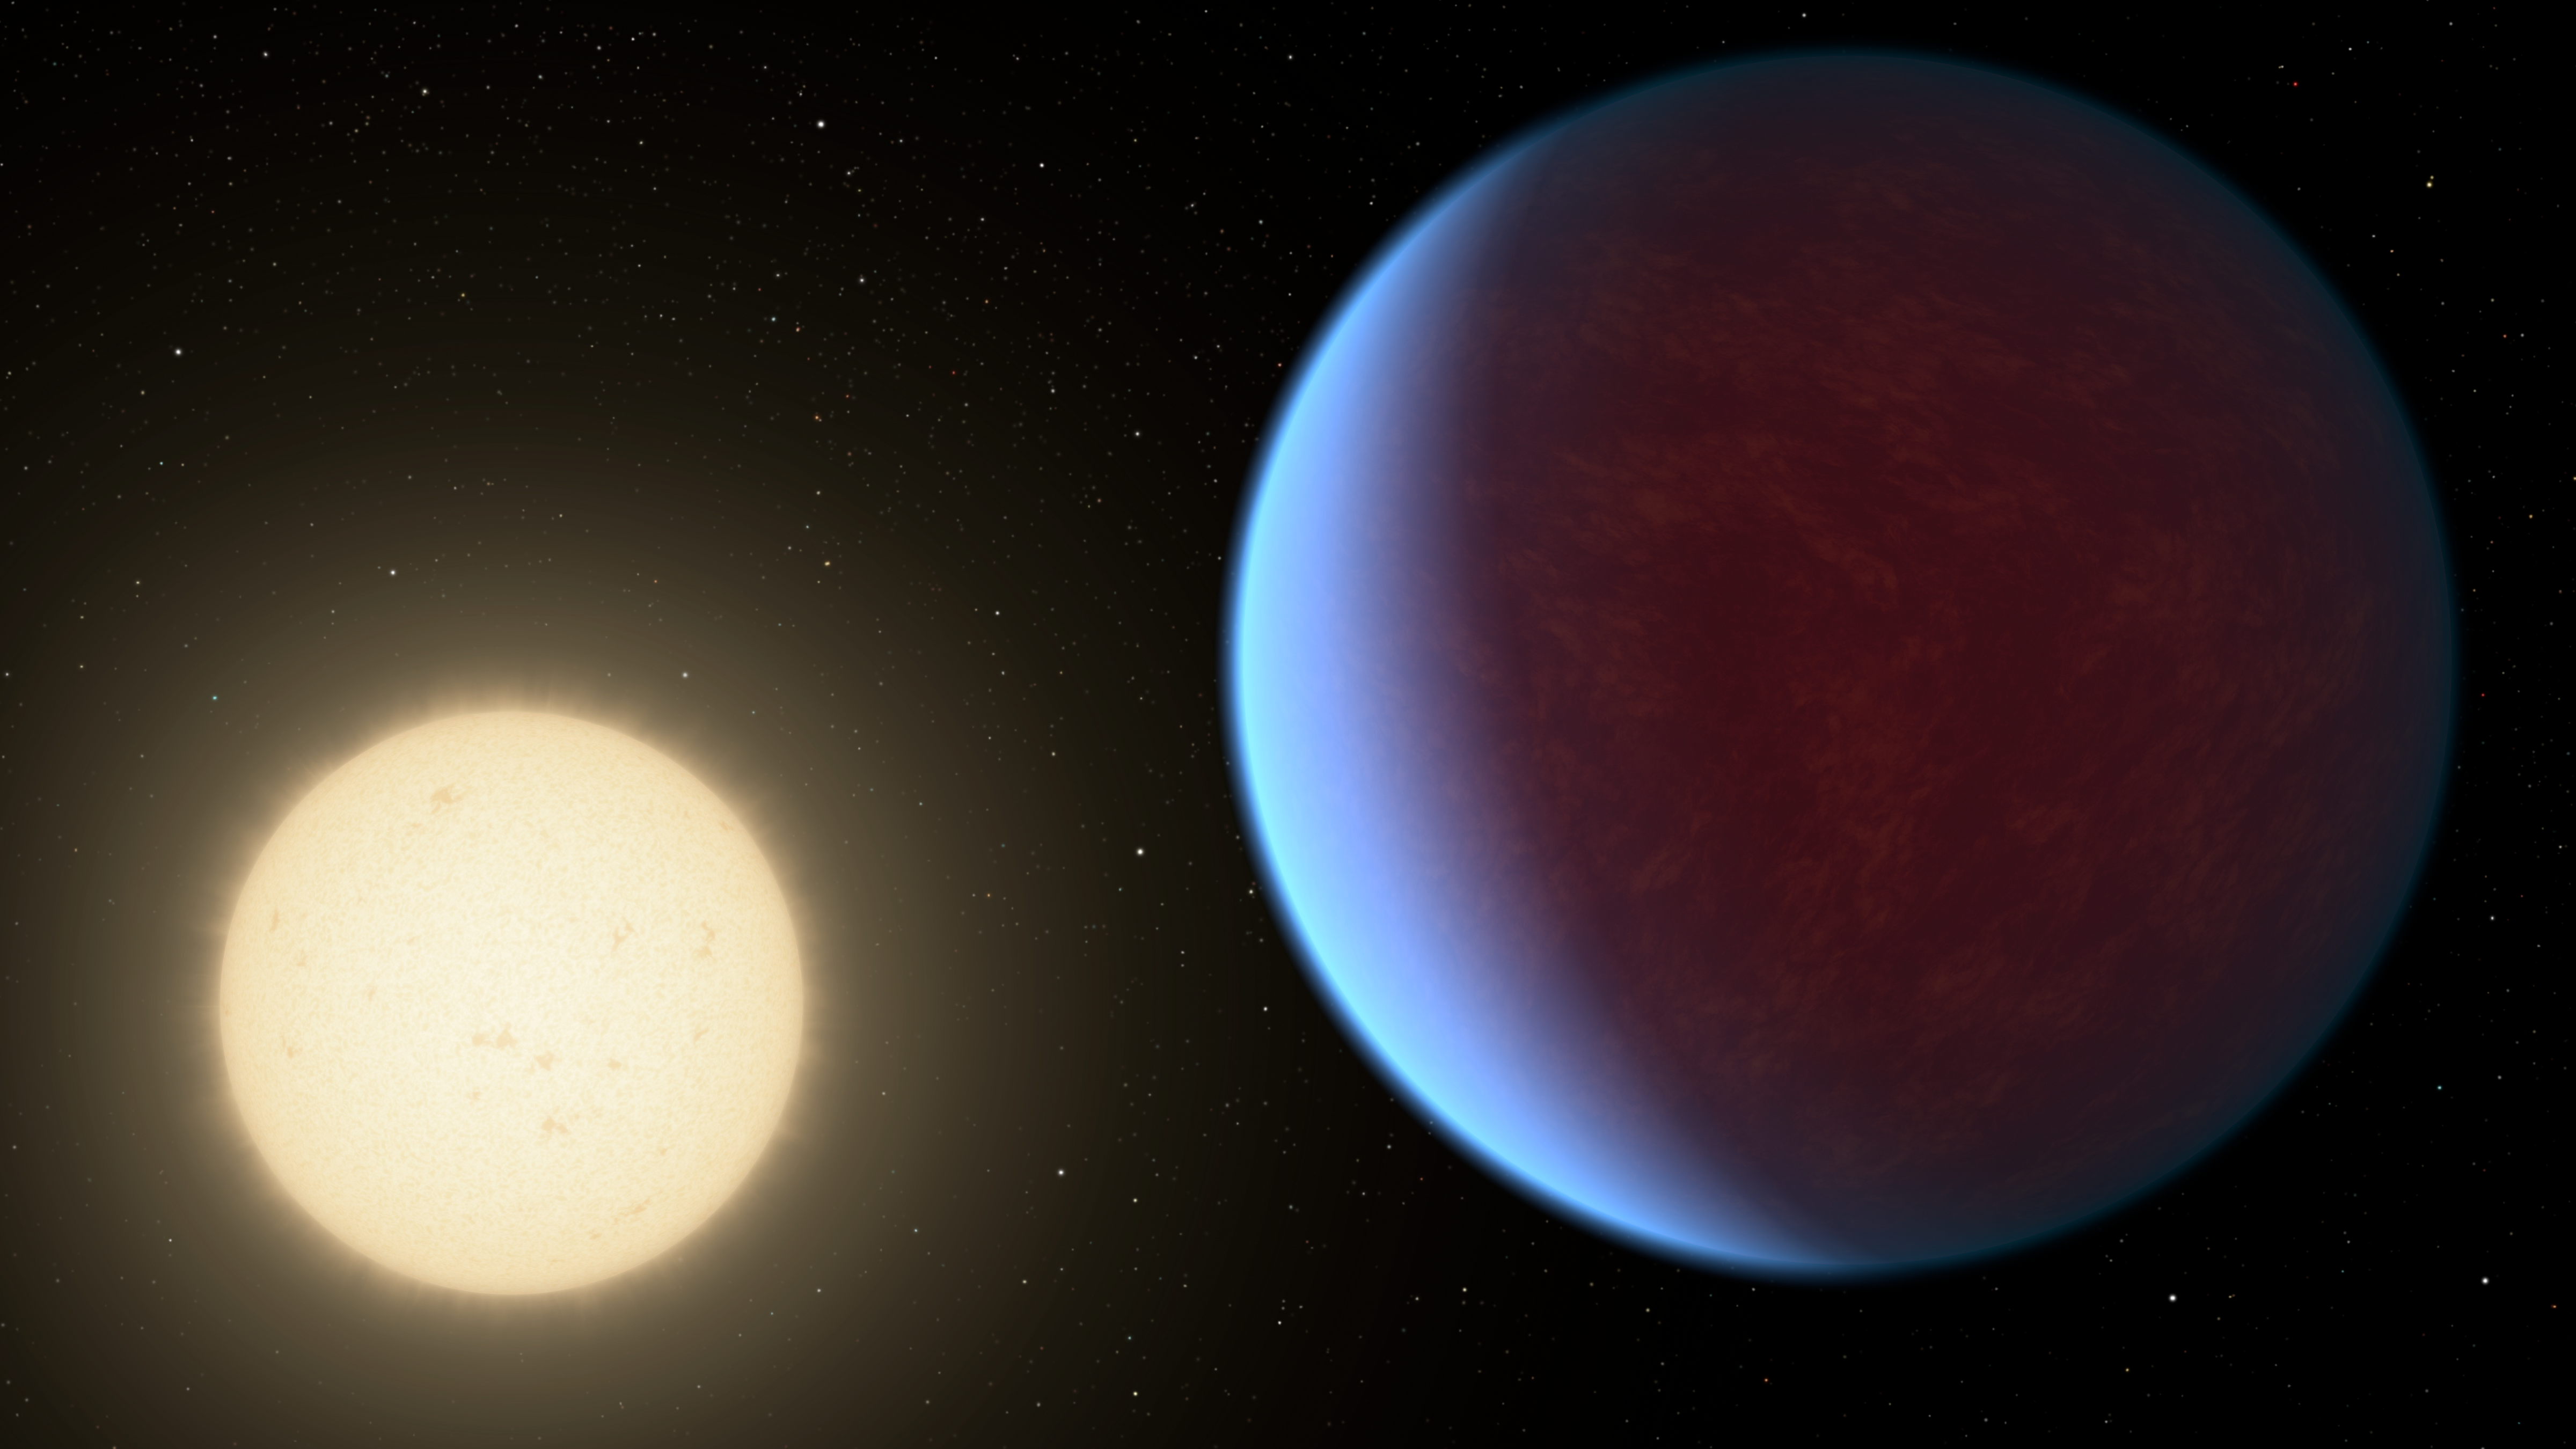

55 Cancri e with Atmosphere (Artist’s Concept)

The super-Earth exoplanet 55 Cancri e, depicted with its star in this artist’s concept, likely has an atmosphere thicker than Earth’s, with ingredients that could be similar to those of Earth’s atmosphere, according to a 2017 study using data from NASA’s Spitzer Space Telescope. Scientists say the planet may be entirely covered in lava. The planet is so close to its star that one face of the planet consistently faces the star, resulting in a dayside and a nightside.

NASA’s Jet Propulsion Laboratory, Pasadena, California, manages the Spitzer Space Telescope mission for NASA’s Science Mission Directorate, Washington. Science operations are conducted at the Spitzer Science Center at Caltech in Pasadena, California. Spacecraft operations are based at Lockheed Martin Space Systems Company, Littleton, Colorado. Data are archived at the Infrared Science Archive housed at IPAC at Caltech. Caltech manages JPL for NASA.

Credit: NASA/JPL-Caltech